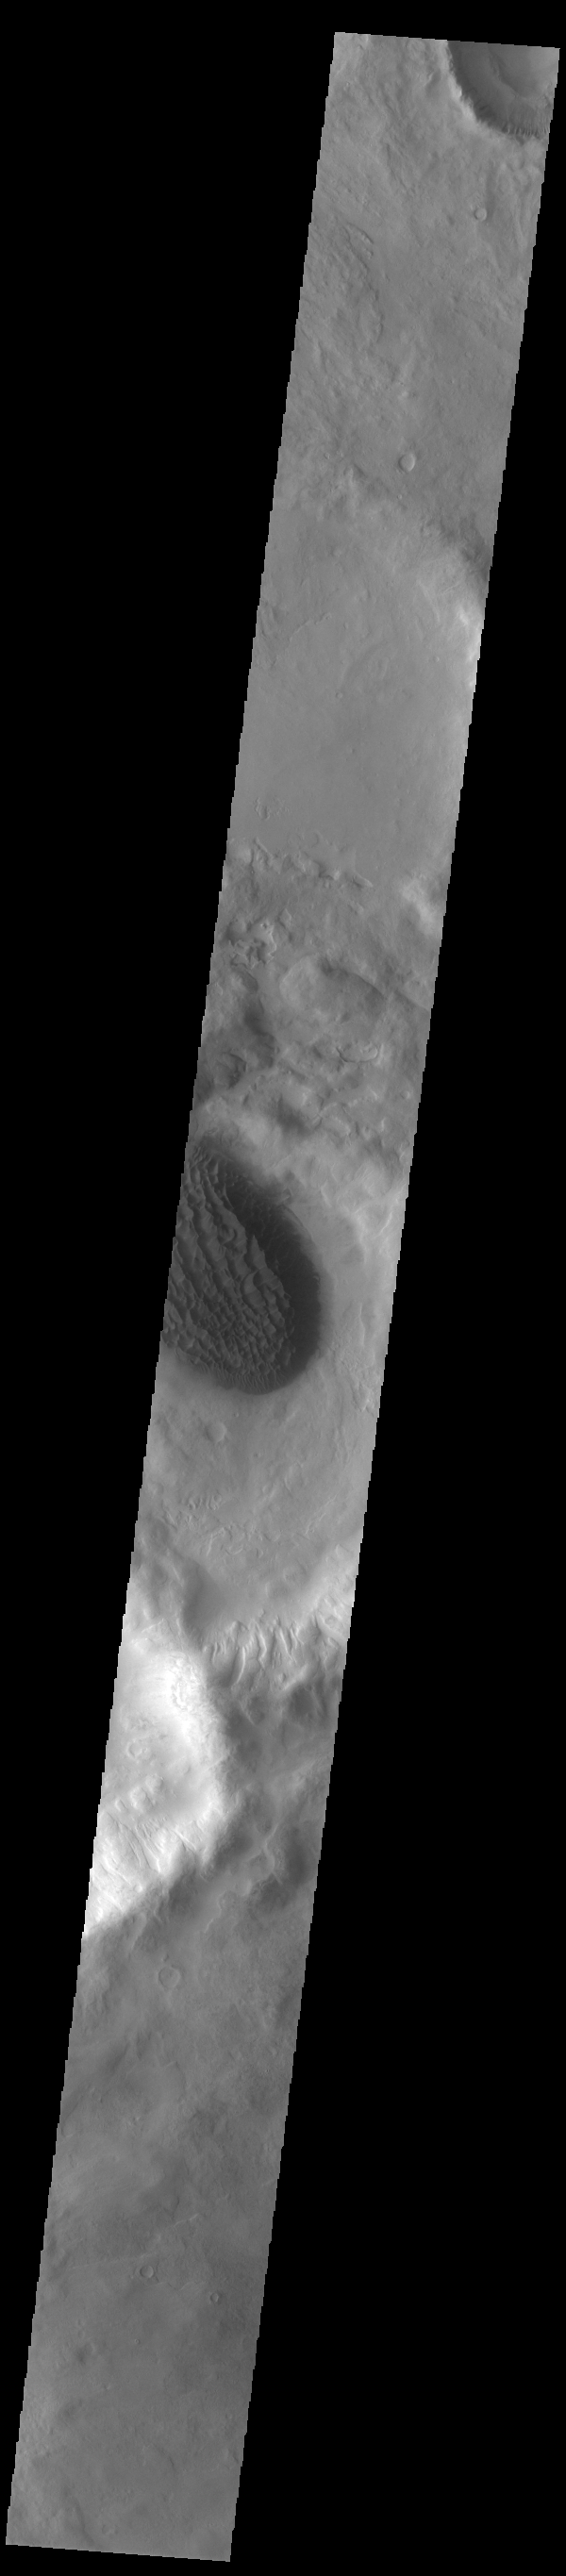

Matara Crater Dunes

Matara Crater, the crater with a large sand deposit on its floor, is located near the center of this VIS image. A large sand sheet dominates the floor of this crater located in Noachis Terra. The top of the sand sheet has been sculpted by the wind, creating dune forms. Matara Crater is 48km (30 miles) in diameter.

Credit: NASA/JPL-Caltech/ASU